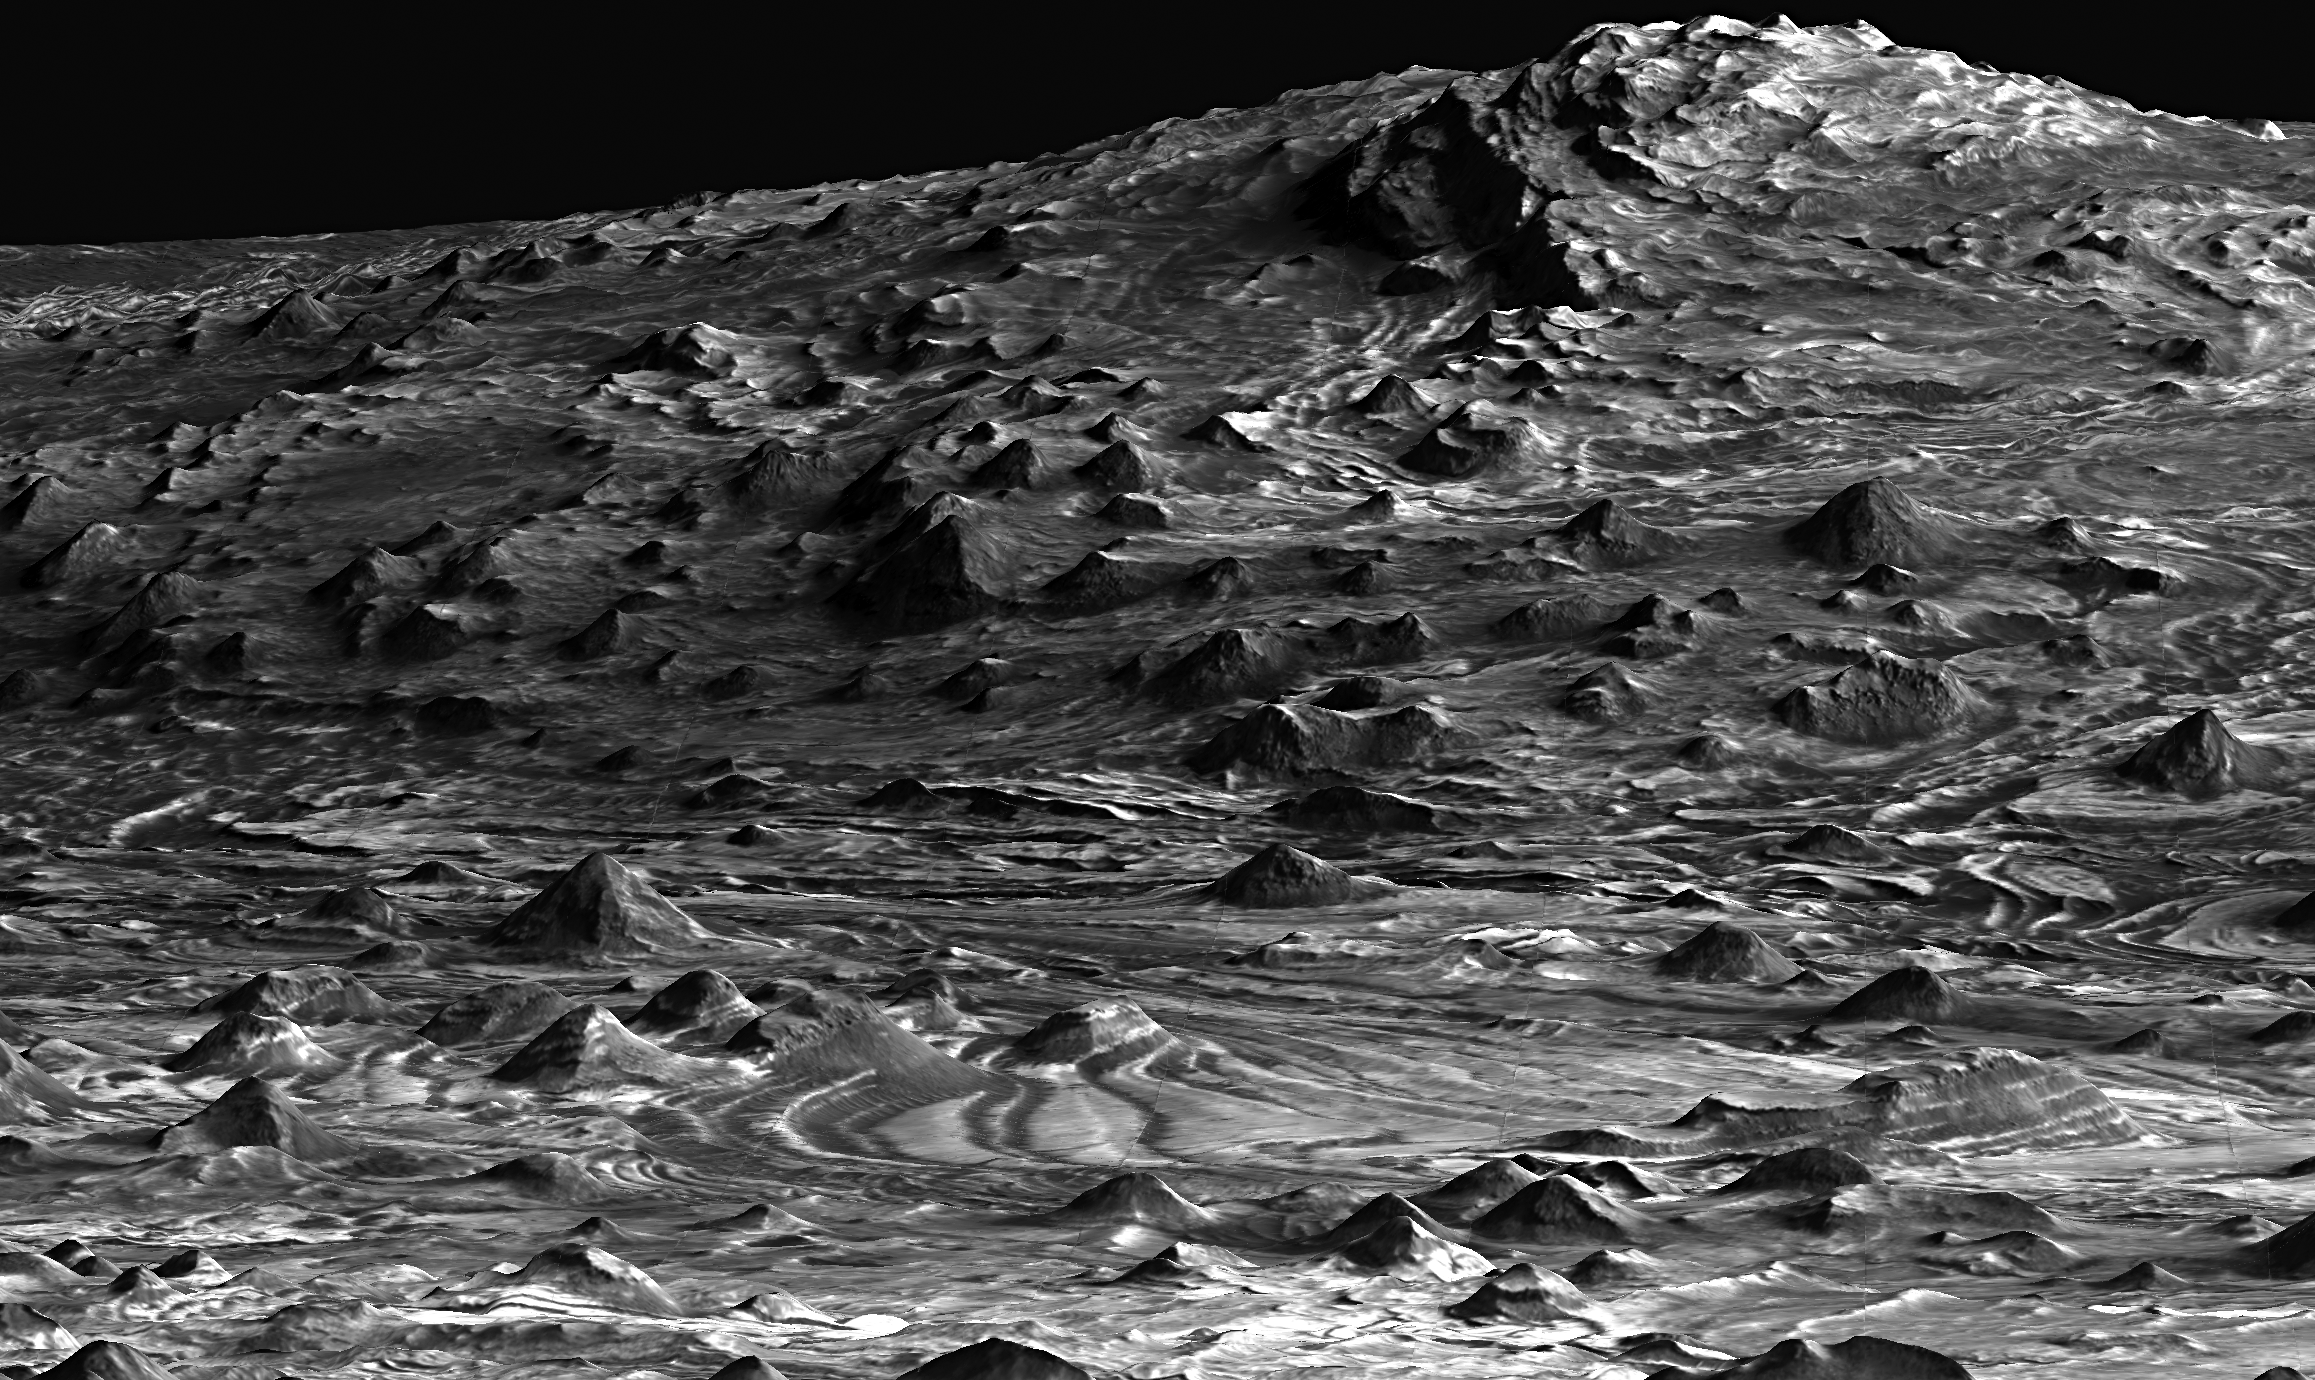

‘Low-flying’ View of Terrain in Candor Chasma

This is a perspective view of a scene within Mars’ Candor Chasma based on stereo imaging by the High Resolution Imaging Science Experiment (HiRISE) camera aboard NASA’s Mars Reconnaissance Orbiter. It shows how the surface would appear from a few hundred meters or yards above the surface, as if from a low-flying airplane.

Layers of light-toned rock can be traced from the foreground up onto the hills in the background. Total vertical relief in this view is approximately 700 meters (2,200 feet). Regional views such as this help to tie together individual measurements of layer orientations and help to reveal regional patterns in the bedrock layering. These regional layer orientations provide insight into the geologic history recorded in the rocks. The dark-toned material is a surface layer of windblown sand. Width of the scene at the bottom of the image is approximately 1 kilometer (0.6 mile). There is no vertical exaggeration.

The detailed three-dimensional information of the area comes from a pair of HiRISE observations.

Credit: NASA/JPL-Caltech/Univ. of Arizona